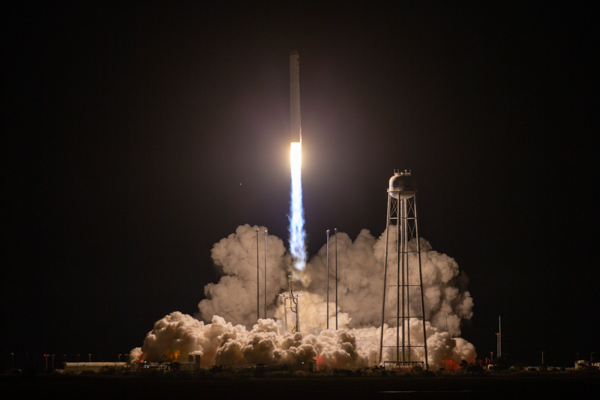

A Northrop Grumman Antares rocket, with the company’s Cygnus spacecraft onboard, launches at 9:16 p.m. EDT, Friday, October 2, 2020, from the Mid Atlantic Regional Spaceport’s Pad-0A, at NASA's Wallops Flight Facility in Virginia. Northrop Grumman's 14th contracted cargo resupply mission for NASA to the International Space Station is carrying nearly 8,000 pounds of science and research, crew supplies and vehicle hardware to the orbital laboratory and its crew.

Credit: (NASA/Patrick Black)